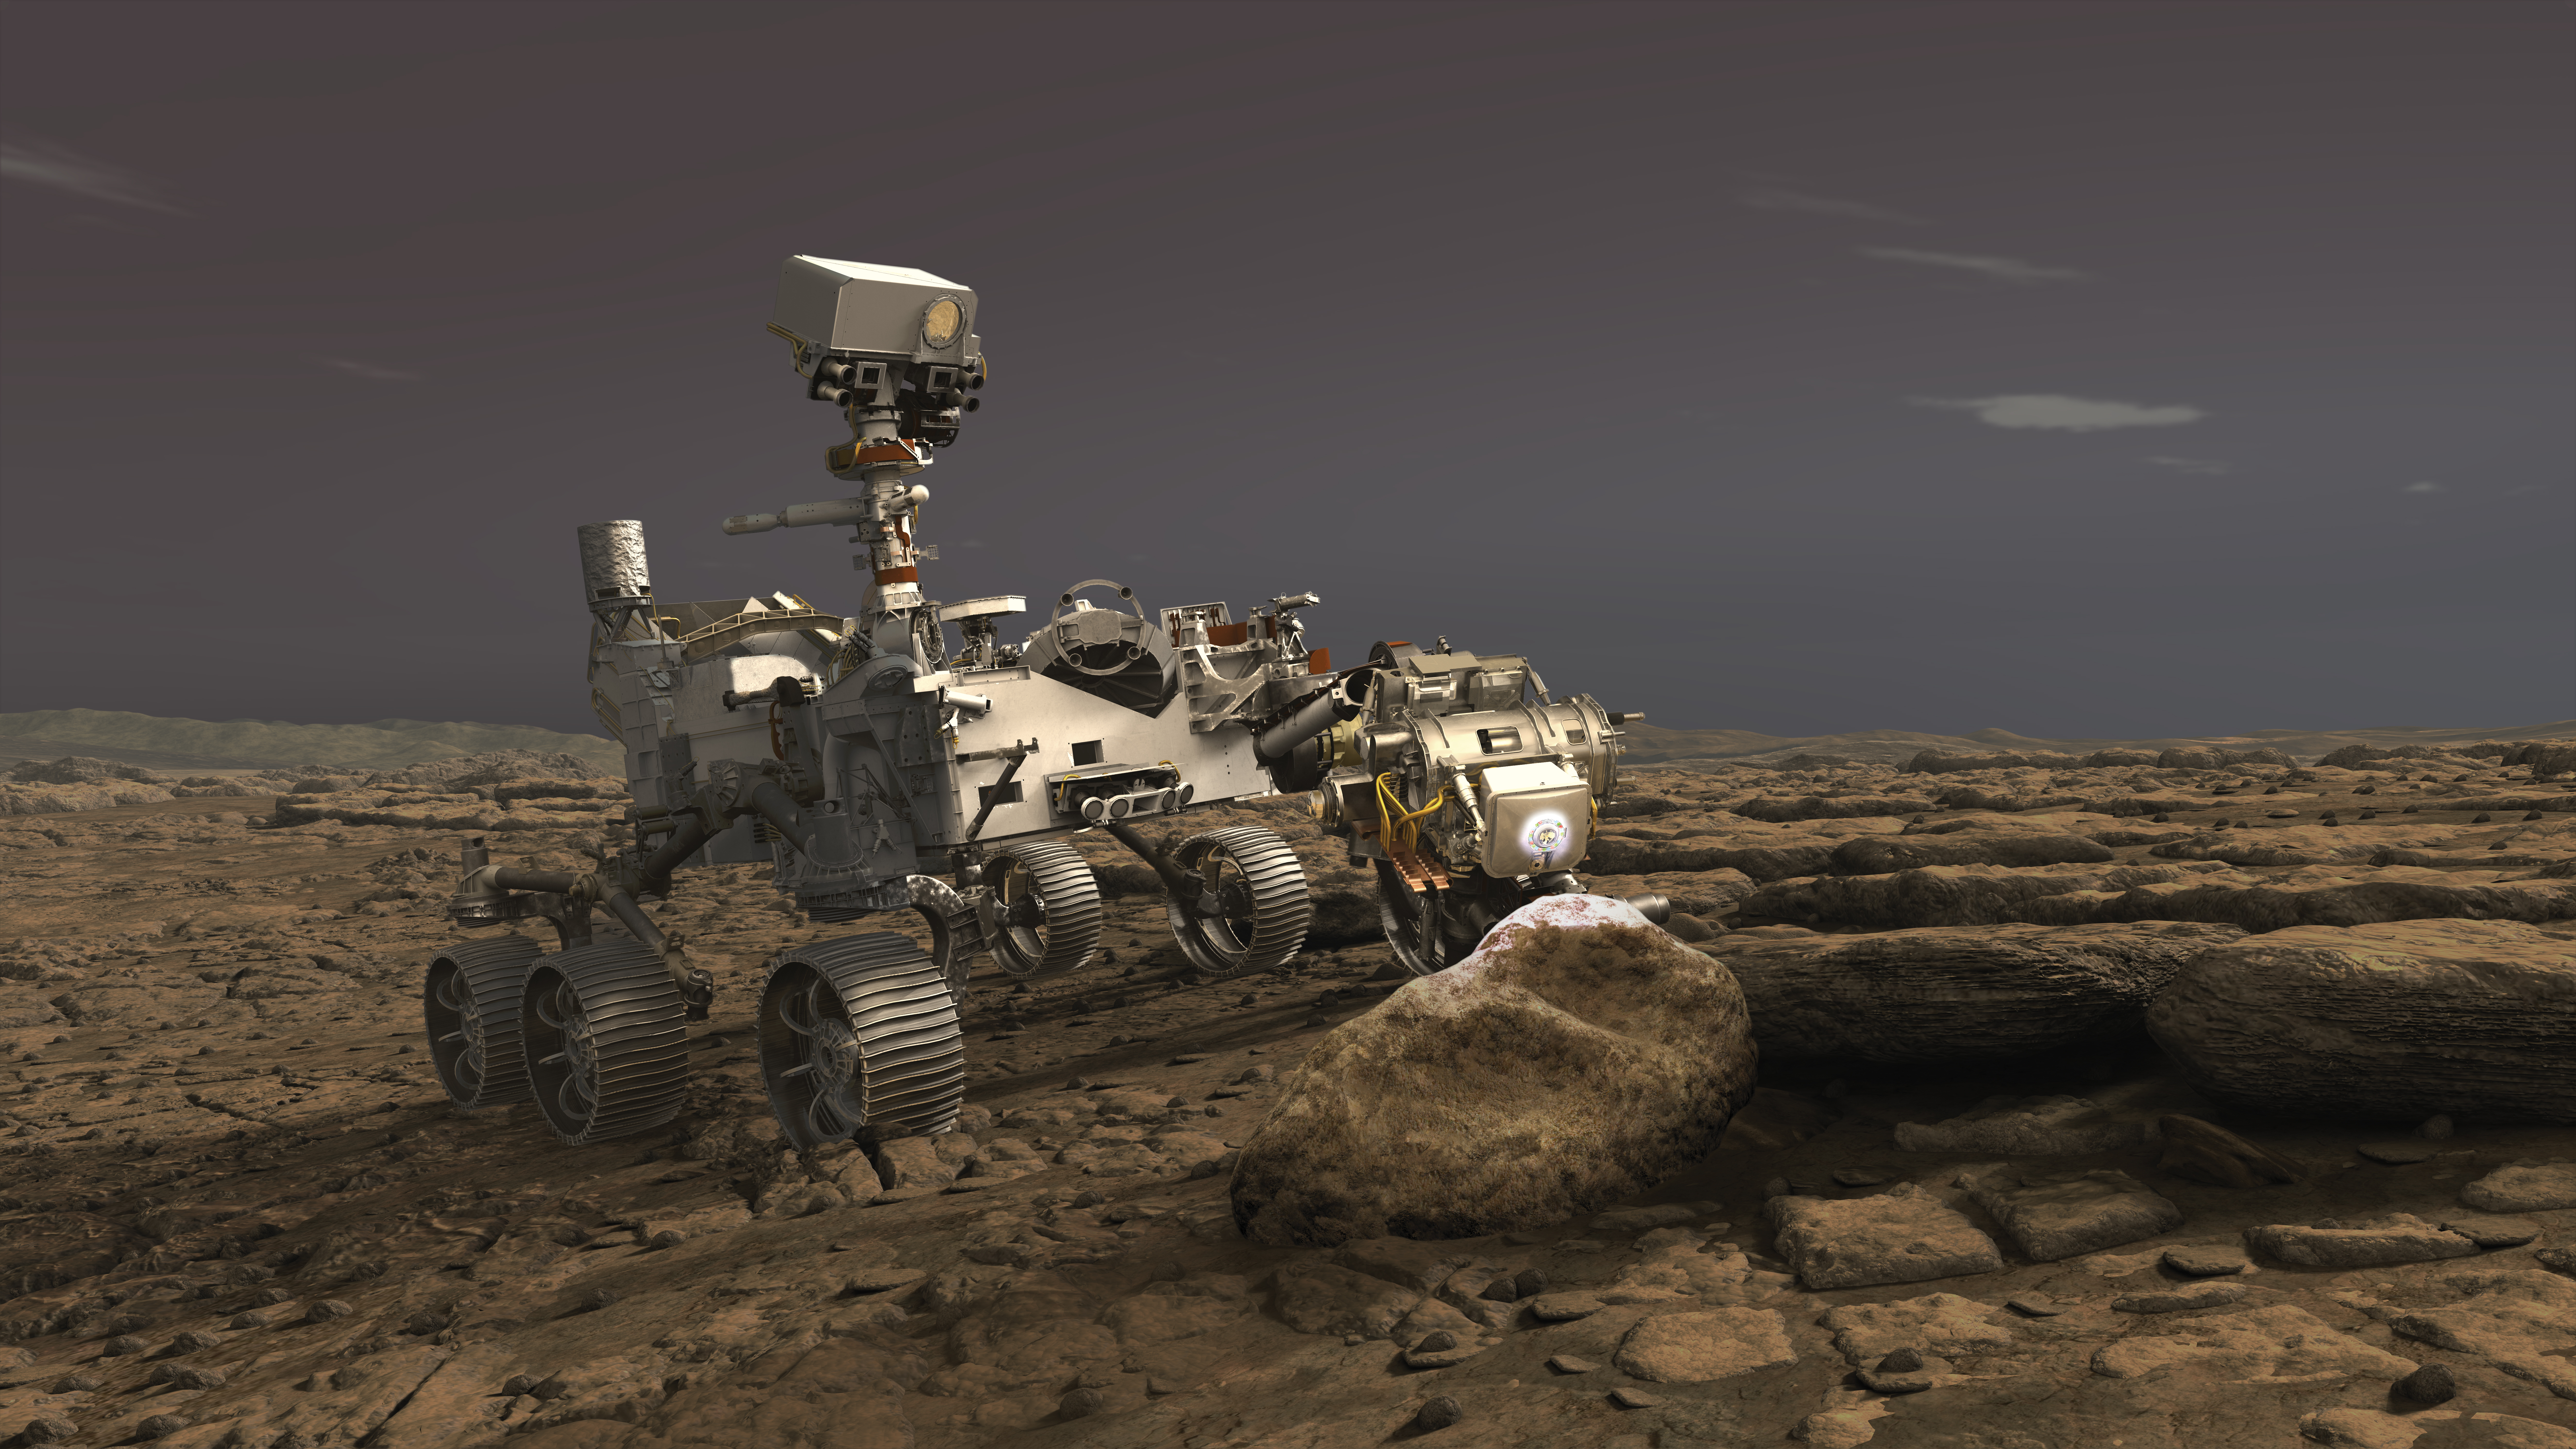

PIXL Takes Aim at Rocks (Illustration)

In this illustration, NASA’s Perseverance rover uses its Planetary Instrument for X-ray Lithochemistry (PIXL) instrument to analyze a rock on the surface of Mars.

PIXL uses a focused X-ray beam to analyze the chemistry of features as small as a grain of sand. The tiny but powerful beam causes rocks to fluoresce, or produce a glow. While the glow is invisible to the human eye, it is detectable by the instrument and varies according to the rock’s elemental chemistry. PIXL scan the beam across the surface of the rock to produce a postage-stamp-sized map of the rock’s chemistry at the end of an overnight scan.

PIXL also has an optical fiducial system (OFS) that includes white “flood lights” — seen on the rock in this artist’s concept — that is used together with a pattern of red lasers to illuminate the rock while its camera captures images of the mapped area.

The pictures are used for multiple purposes: PIXL analyzes them on board to work out where the target is — in 3D — and move itself into the right position for science collection and the safety of the instrument. The pictures are also downlinked to Earth so scientists can see exactly where each measurement was taken. This allows scientists to tie chemistry accurately to rock texture, which helps them to determine how these features formed and whether they were biological in nature.

Credit: NASA/JPL-Caltech